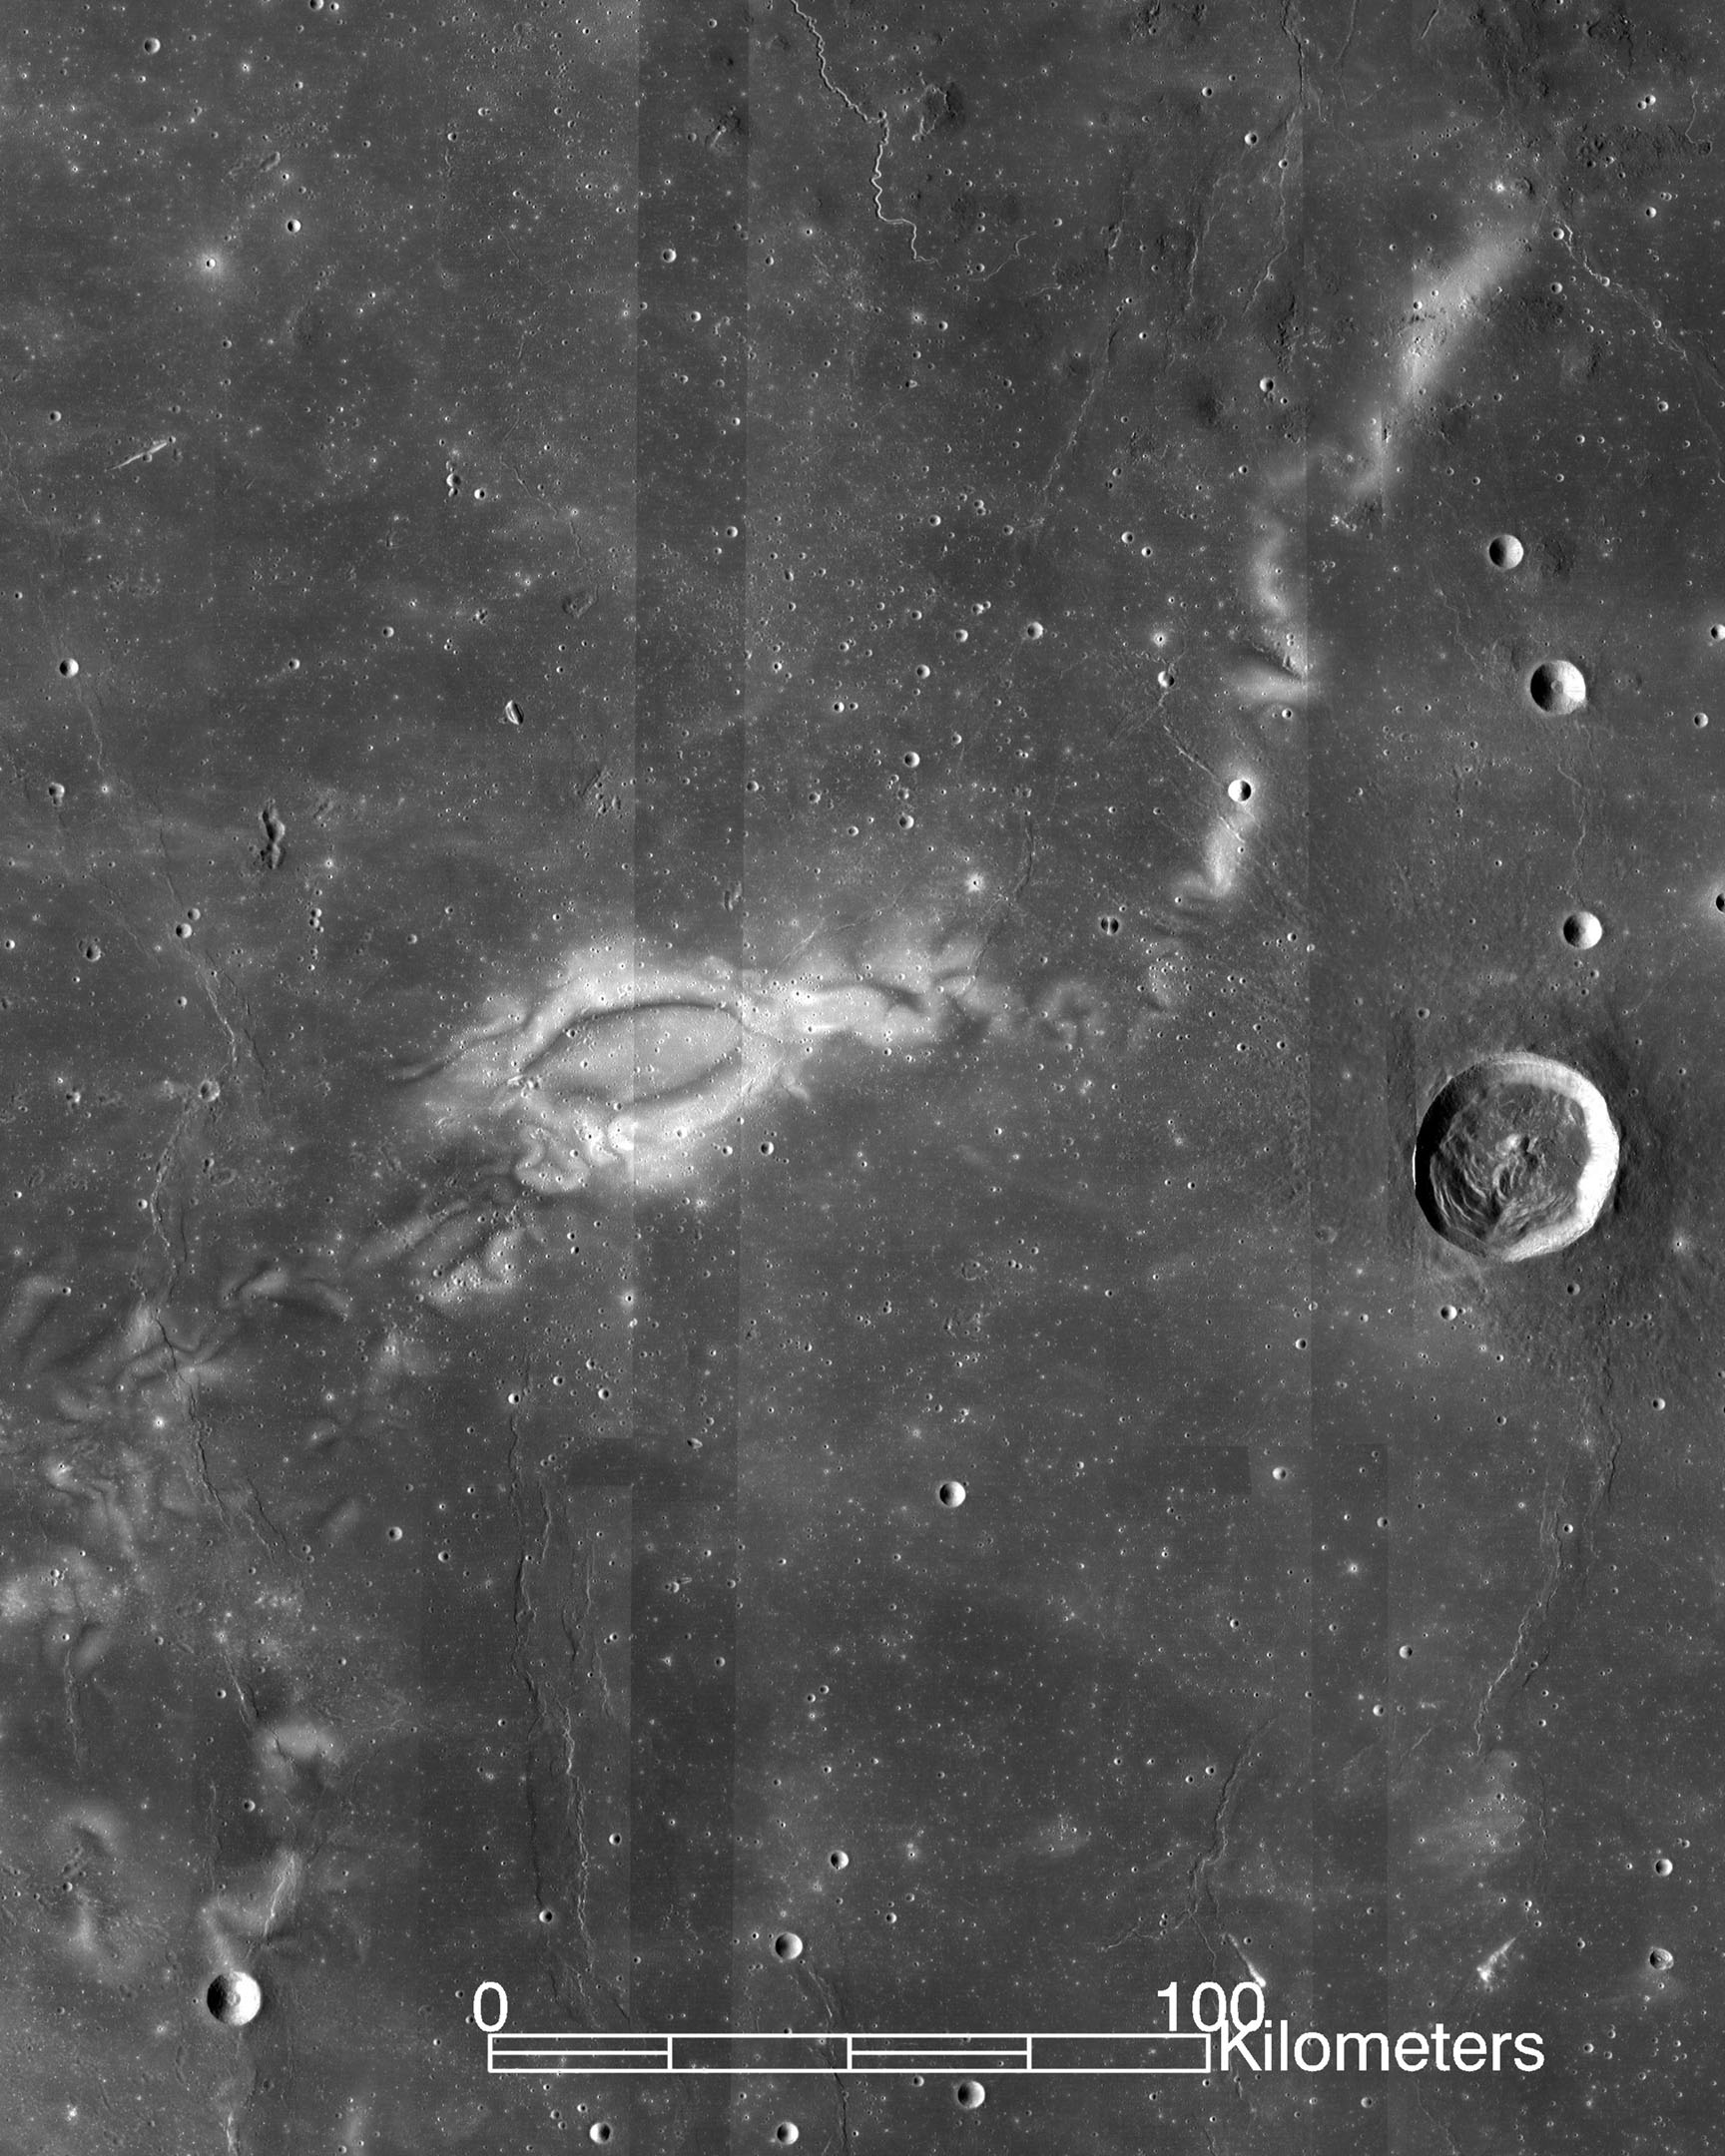

Lunar Swirl Reiner Gamma

Research using data from NASA's ARTEMIS mission suggests that lunar swirls, like the Reiner Gamma lunar swirl imaged here by NASA's Lunar Reconnaissance Orbiter, could be the result of solar wind interactions with the Moon's isolated pockets of magnetic field.

Credit: NASA's Lunar Reconnaissance Orbi